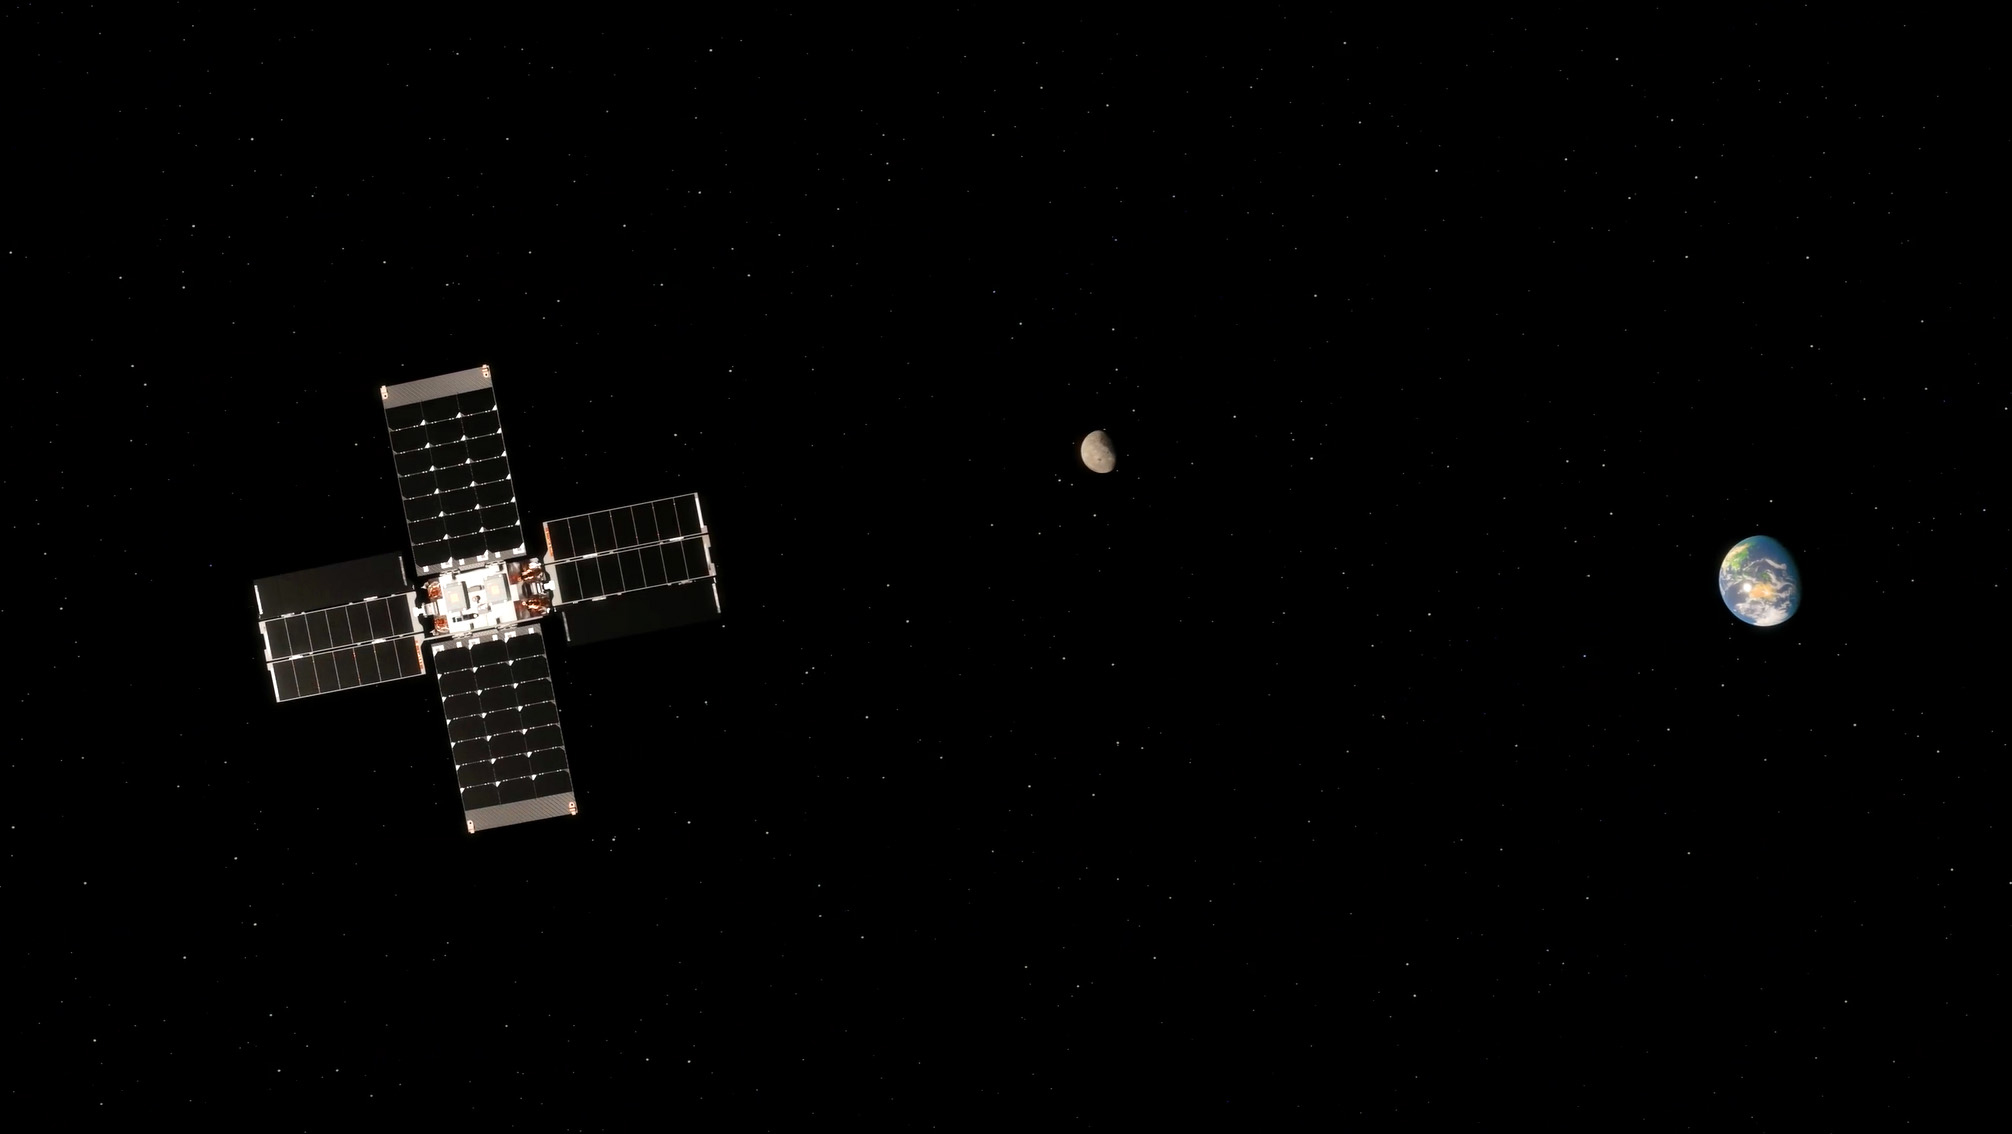

Lunar Flashlight’s Trajectory Correction Maneuver (Illustration)

This illustration shows NASA’s Lunar Flashlight carrying out a trajectory correction maneuver with the Moon and Earth in the background. Powered by the small satellite’s four thrusters, the maneuver is needed to reach lunar orbit.

Lunar Flashlight launched Nov. 30, 2022, and will take about four months to reach its science orbit to seek out surface water ice in the darkest craters of the Moon’s South Pole. A technology demonstration, the small satellite, or SmallSat, will use a reflectometer equipped with four lasers that emit near-infrared light in wavelengths readily absorbed by surface water ice.

To achieve the mission’s goals with the satellite’s limited amount of propellent, Lunar Flashlight will employ an energy-efficient near-rectilinear halo orbit, taking it within 9 miles (15 kilometers) of the lunar South Pole and 43,000 miles (70,000 kilometers) away at its farthest point. Only one other spacecraft has employed this type of orbit: NASA’s Cislunar Autonomous Positioning System Technology Operations and Navigation Experiment (CAPSTONE) mission, which launched in June 2022.

Lunar Flashlight is managed for NASA by the agency’s Jet Propulsion Laboratory, a division of Caltech in Pasadena, California. Barbara Cohen, the mission’s principal investigator, is based at NASA’s Goddard Space Flight Center in Greenbelt, Maryland. Lunar Flashlight will be operated by Georgia Tech, including graduate and undergraduate students. The Lunar Flashlight science team is distributed across multiple institutions, including Goddard; the University of California, Los Angeles; Johns Hopkins University Applied Physics Laboratory; and the University of Colorado.

The SmallSat’s propulsion system was developed by NASA’s Marshall Space Flight Center in Huntsville, Alabama, with development and integration support from Georgia Tech. NASA’s Small Business Innovation Research program funded component development from small businesses, including Plasma Processes Inc. (Rubicon) for thruster development, Flight Works for pump development, and Beehive Industries (formerly Volunteer Aerospace) for specific 3D-printed components. The Air Force Research Laboratory also contributed financially to the development of the Lunar Flashlight propulsion system. Lunar Flashlight is funded by the Small Spacecraft Technology program within NASA’s Space Technology Mission Directorate.

Credit: NASA/JPL-Caltech